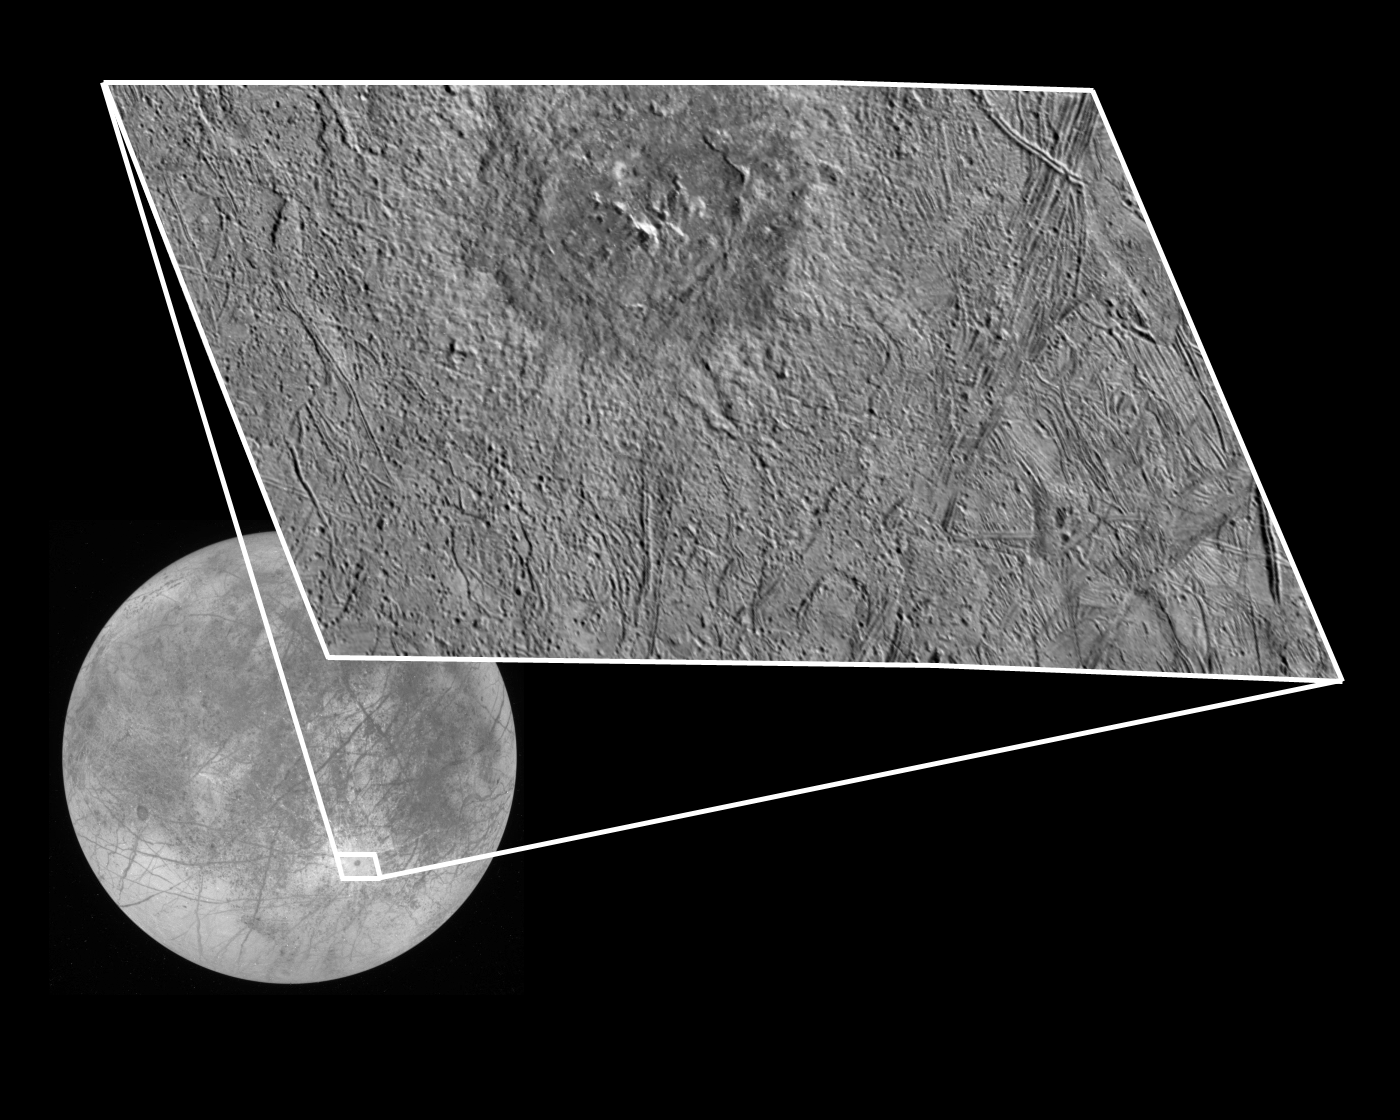

Europa’s Pwyll Crater

This view of the Pwyll impact crater on Jupiter’s moon Europa taken by NASA’s Galileo spacecraft shows the interior structure and surrounding ejecta deposits. Pwyll’s location is shown in the background global view taken by Galileo’s camera on December 16, 1997. Bright rays seen radiating from Pwyll in the global image indicate that this crater is geologically young. The rim of Pwyll is about 26 kilometers (16 miles) in diameter, and a halo of dark material excavated from below the surface extends a few kilometers beyond the rim. Beyond this dark halo, the surface is bright and numerous secondary craters can be seen. The closeup view of Pwyll, which combines imaging data gathered during the December flyby and the flyby of February 20, 1997, indicates that unlike most fresh impact craters, which have much deeper floors, Pwyll’s crater floor is at approximately the same level as the surrounding background terrain.

North is to the top of the picture and the sun illuminates the surface from the northeast. This closeup image, centered at approximately 26 degrees south latitude and 271 degrees west longitude, covers an area approximately 125 by 75 kilometers (75 by 45 miles). The finest details that can be discerned in this picture are about 250 meters (800 feet) across. This image was taken on at a range of 12,400 kilometers (7,400 miles), with the green filter of Galileo’s solid state imaging system.

The Jet Propulsion Laboratory, Pasadena, CA manages the Galileo mission for NASA’s Office of Space Science, Washington, DC. JPL is an operating division of California Institute of Technology (Caltech).

This image and other images and data received from Galileo are posted on the World Wide Web, on the Galileo mission home page at URL http://www.jpl.nasa.gov/ galileo.

Credit: NASA/JPL/ASU